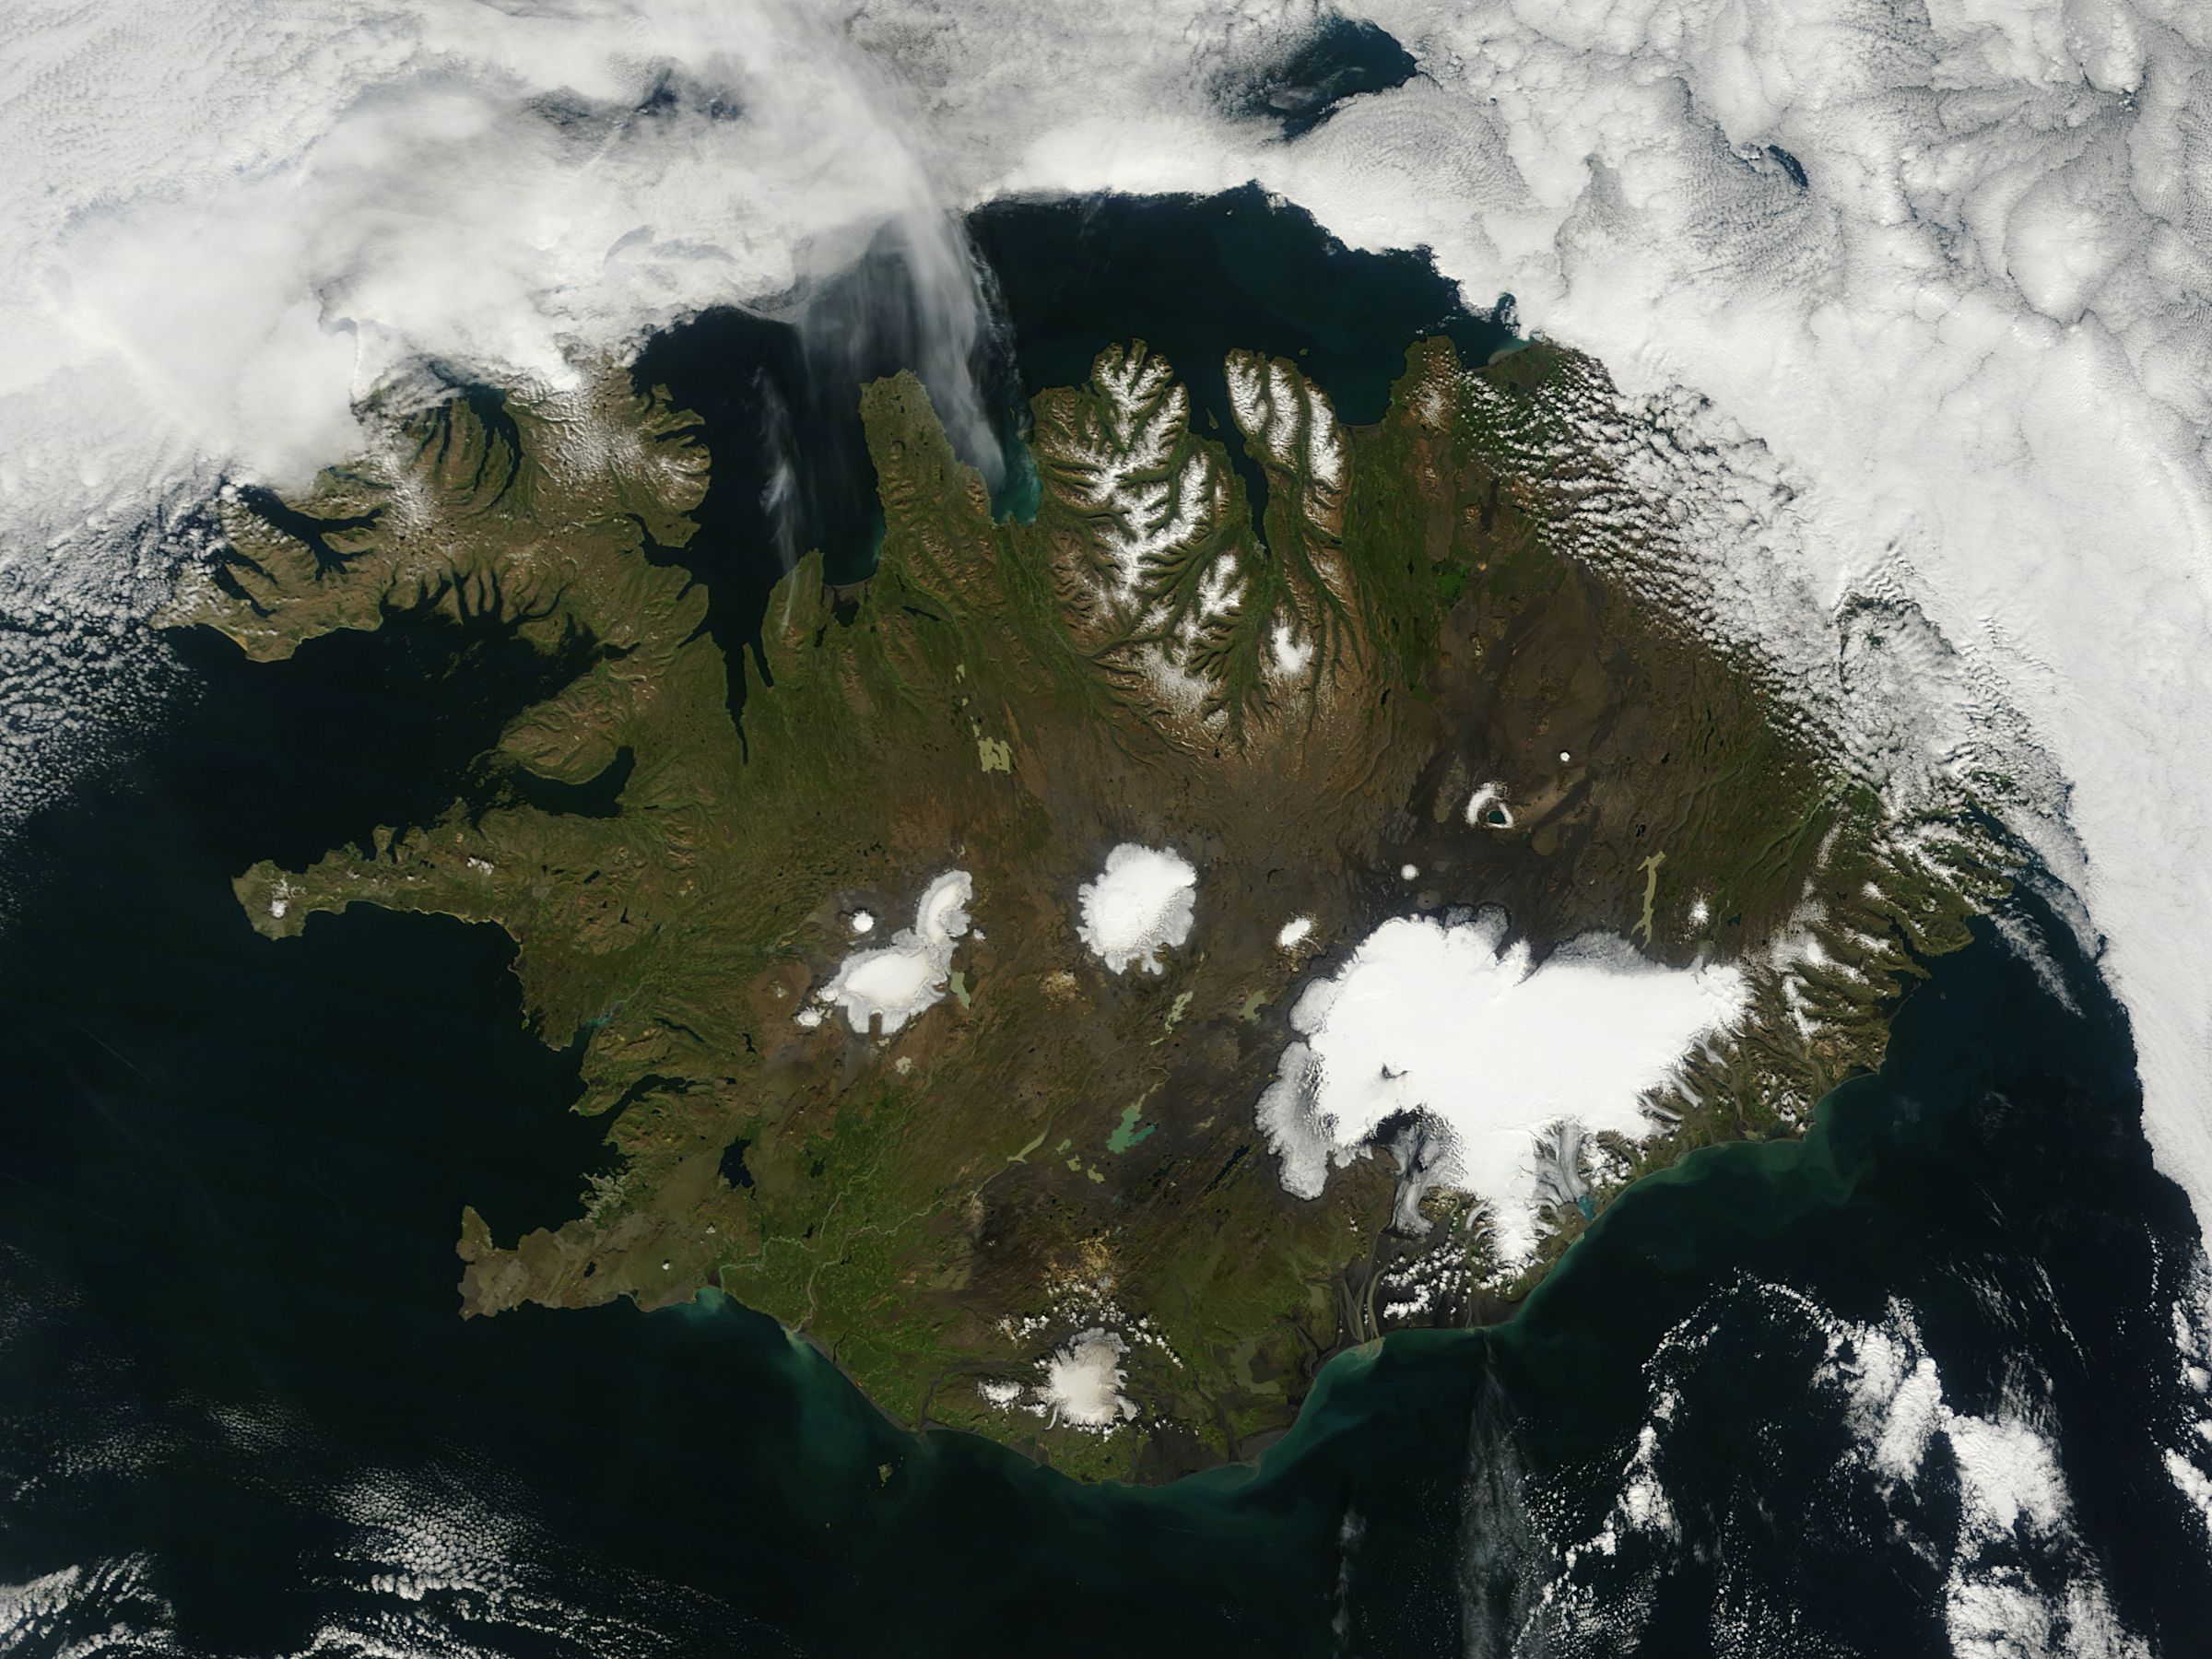

Iceland

On August 22, 2014 the Moderate Resolution Imaging Spectroradiometer (MODIS) aboard NASA’s Terra satellite captured a true-color image of a sunny summer day in Iceland. While most of the winter snow has melted to reveal green vegetation, the rugged northern peaks retain a snow cap. Further south bright white marks the location of glaciers. Situated in the southeast is Vatnajökull – the largest glacier in Europe and the site of Iceland’s highest mountain, Hvannadalshnjúkur. On August 20, scientists from the Icelandic Met Office closed all roads into the north of Vatnajökull Glacier due to increase seismic activity from the Bardarbunga volcano which lies under the ice cap in this area. On August 23, a small eruption was detected in Bardarbunga and the airspace near the activity was closed as a precautionary measure. Further study of the data suggested that no eruption had in fact occurred and airspace was opened under a code orange alert. Seismic activity remained high. On August 29, an eruption occurred north of Vatnajökull Glacier when a fissure, close to 1 km in length, opened up, and emitted lava at a slow pace. The eruption was short-lived, but on August 31 an eruption was confirmed in the same remote, uninhabited area. The Icelandic Meteorological Office reported that as of September 11 that eruption continued unabated. There has been no significant explosive activity, but lava flow has been the primary feature. High concentrations of sulfuric gases from the volcanic activity accompany the eruption, and are the primary health concern.

Credit: NASA/GSFC/Jeff Schmaltz/MODIS Land Rapid Response Team